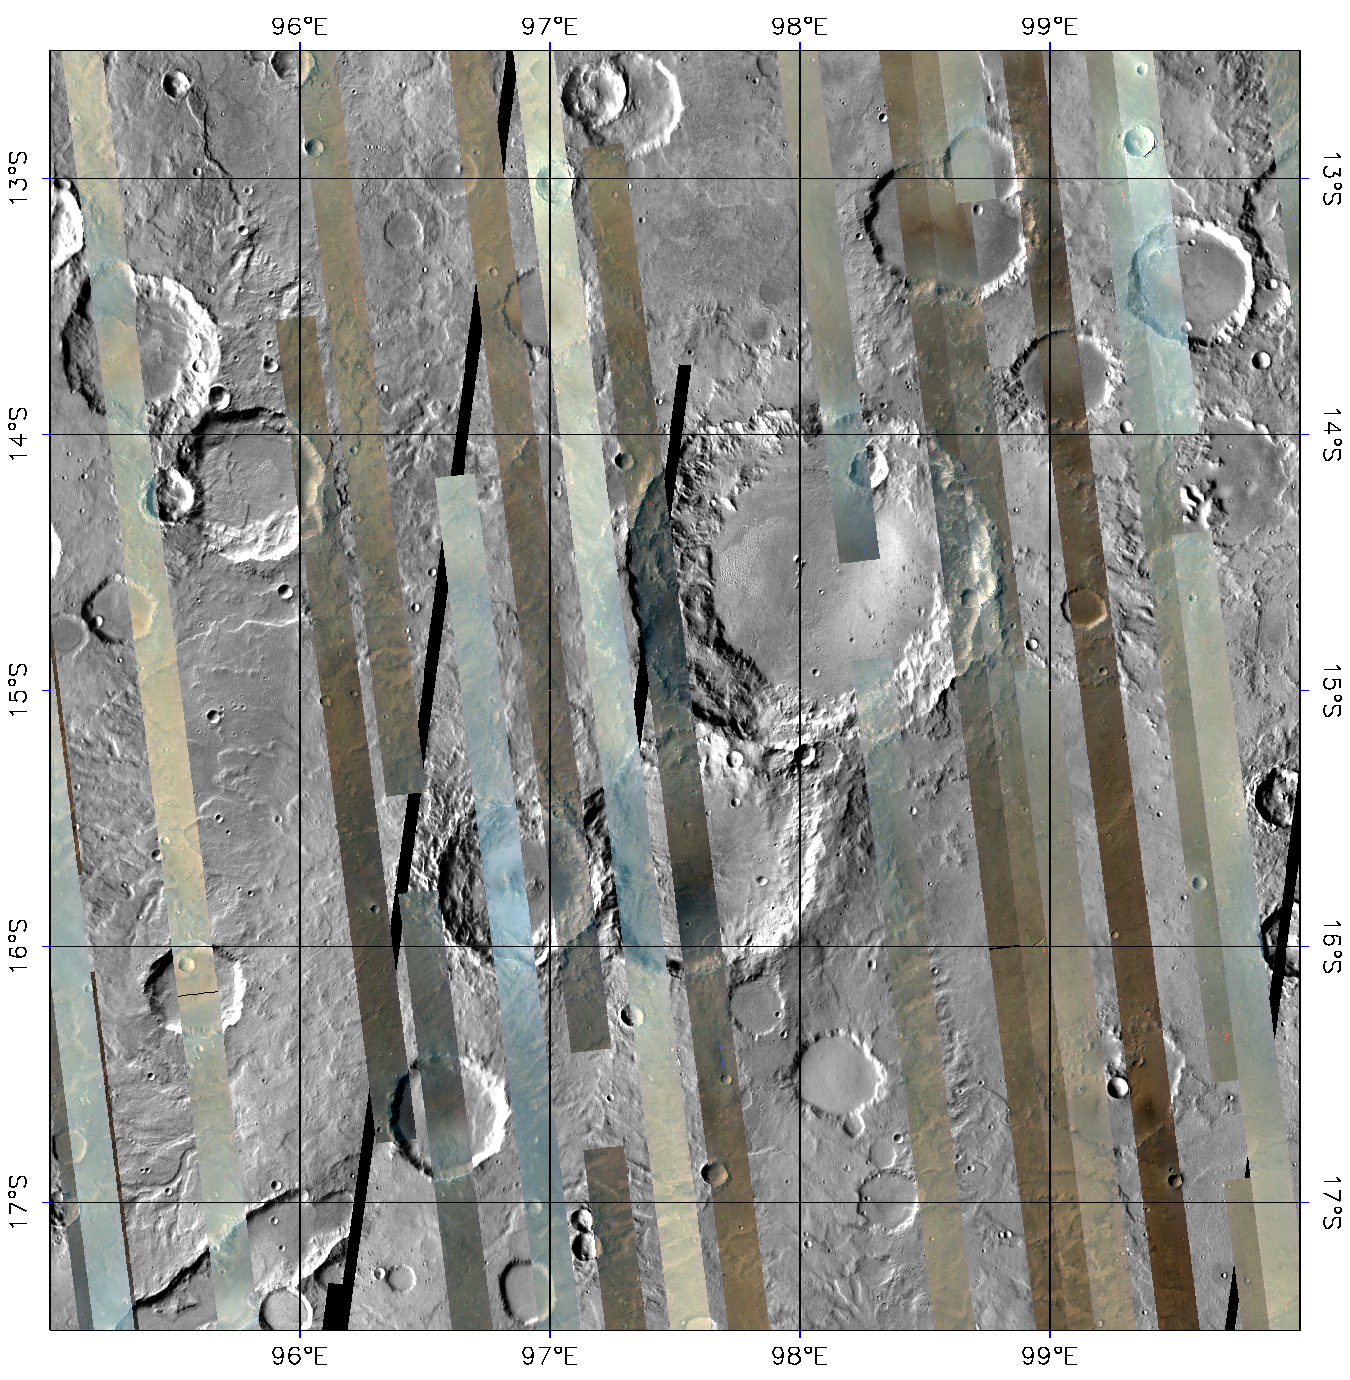

CRISM’s Global Mapping of Mars, Part 1

After a year in Mars orbit, CRISM has taken enough images to allow the team to release the first parts of a global spectral map of Mars to the Planetary Data System (PDS), NASA’s digital library of planetary data.

CRISM’s global mapping is called the “multispectral survey.” The team uses the word “survey” because a reason for gathering this data set is to search for new sites for targeted observations, high-resolution views of the surface at 18 meters per pixel in 544 colors. Another reason for the multispectral survey is to provide contextual information. Targeted observations have such a large data volume (about 200 megabytes apiece) that only about 1% of Mars can be imaged at CRISM’s highest resolution. The multispectral survey is a lower data volume type of observation that fills in the gaps between targeted observations, allowing scientists to better understand their geologic context.

The global map is built from tens of thousands of image strips each about 10 kilometers (6.2 miles) wide and thousands of kilometers long. During the multispectral survey, CRISM returns data from only 72 carefully selected wavelengths that cover absorptions indicative of the mineral groups that CRISM is looking for on Mars. Data volume is further decreased by binning image pixels inside the instrument to a scale of about 200 meters (660 feet) per pixel. The total reduction in data volume per square kilometer is a factor of 700, making the multispectral survey manageable to acquire and transmit to Earth. Once on the ground, the strips of data are mosaicked into maps. The multispectral survey is too large to show the whole planet in a single map, so the map is divided into 1,964 “tiles,” each about 300 kilometers (186 miles) across. There are three versions of each tile, processed to progressively greater levels to strip away the obscuring effects of the dusty atmosphere and to highlight mineral variations in surface materials.

This is the first version of tile 750, one of 209 tiles just delivered to the PDS. It shows a part of the planet called Tyrrhena Terra in the ancient, heavily cratered highlands. The colored strips are CRISM multispectral survey data acquired over several months, in which each pixel has a calibrated 72-color spectrum of Mars. The three wavelengths shown are 2.53, 1.50, and 1.08 micrometers in the red, green, and blue image planes respectively. At these wavelengths, rocky areas appear brown, dusty areas appear tan, and regions with hazy atmosphere appear bluish. Note that there is a large difference in brightness between strips, because there is no correction for the lighting conditions at the time of each observation. The gray areas between the strips are from an earlier mosaic of the planet taken by the Thermal Emission Imaging System (THEMIS) instrument on Mars Odyssey, and are included only for context. Ultimately the multispectral survey will cover nearly all of this area.

CRISM is one of six science instruments on NASA’s Mars Reconnaissance Orbiter. Led by The Johns Hopkins University Applied Physics Laboratory, Laurel, Md., the CRISM team includes expertise from universities, government agencies and small businesses in the United States and abroad. NASA’s Jet Propulsion Laboratory, a division of the California Institute of Technology in Pasadena, manages the Mars Reconnaissance Orbiter and the Mars Science Laboratory for NASA’s Science Mission Directorate, Washington. Lockheed Martin Space Systems, Denver, built the orbiter.

Credit: NASA/JPL/JHUAPL/Applied Coherent Technology